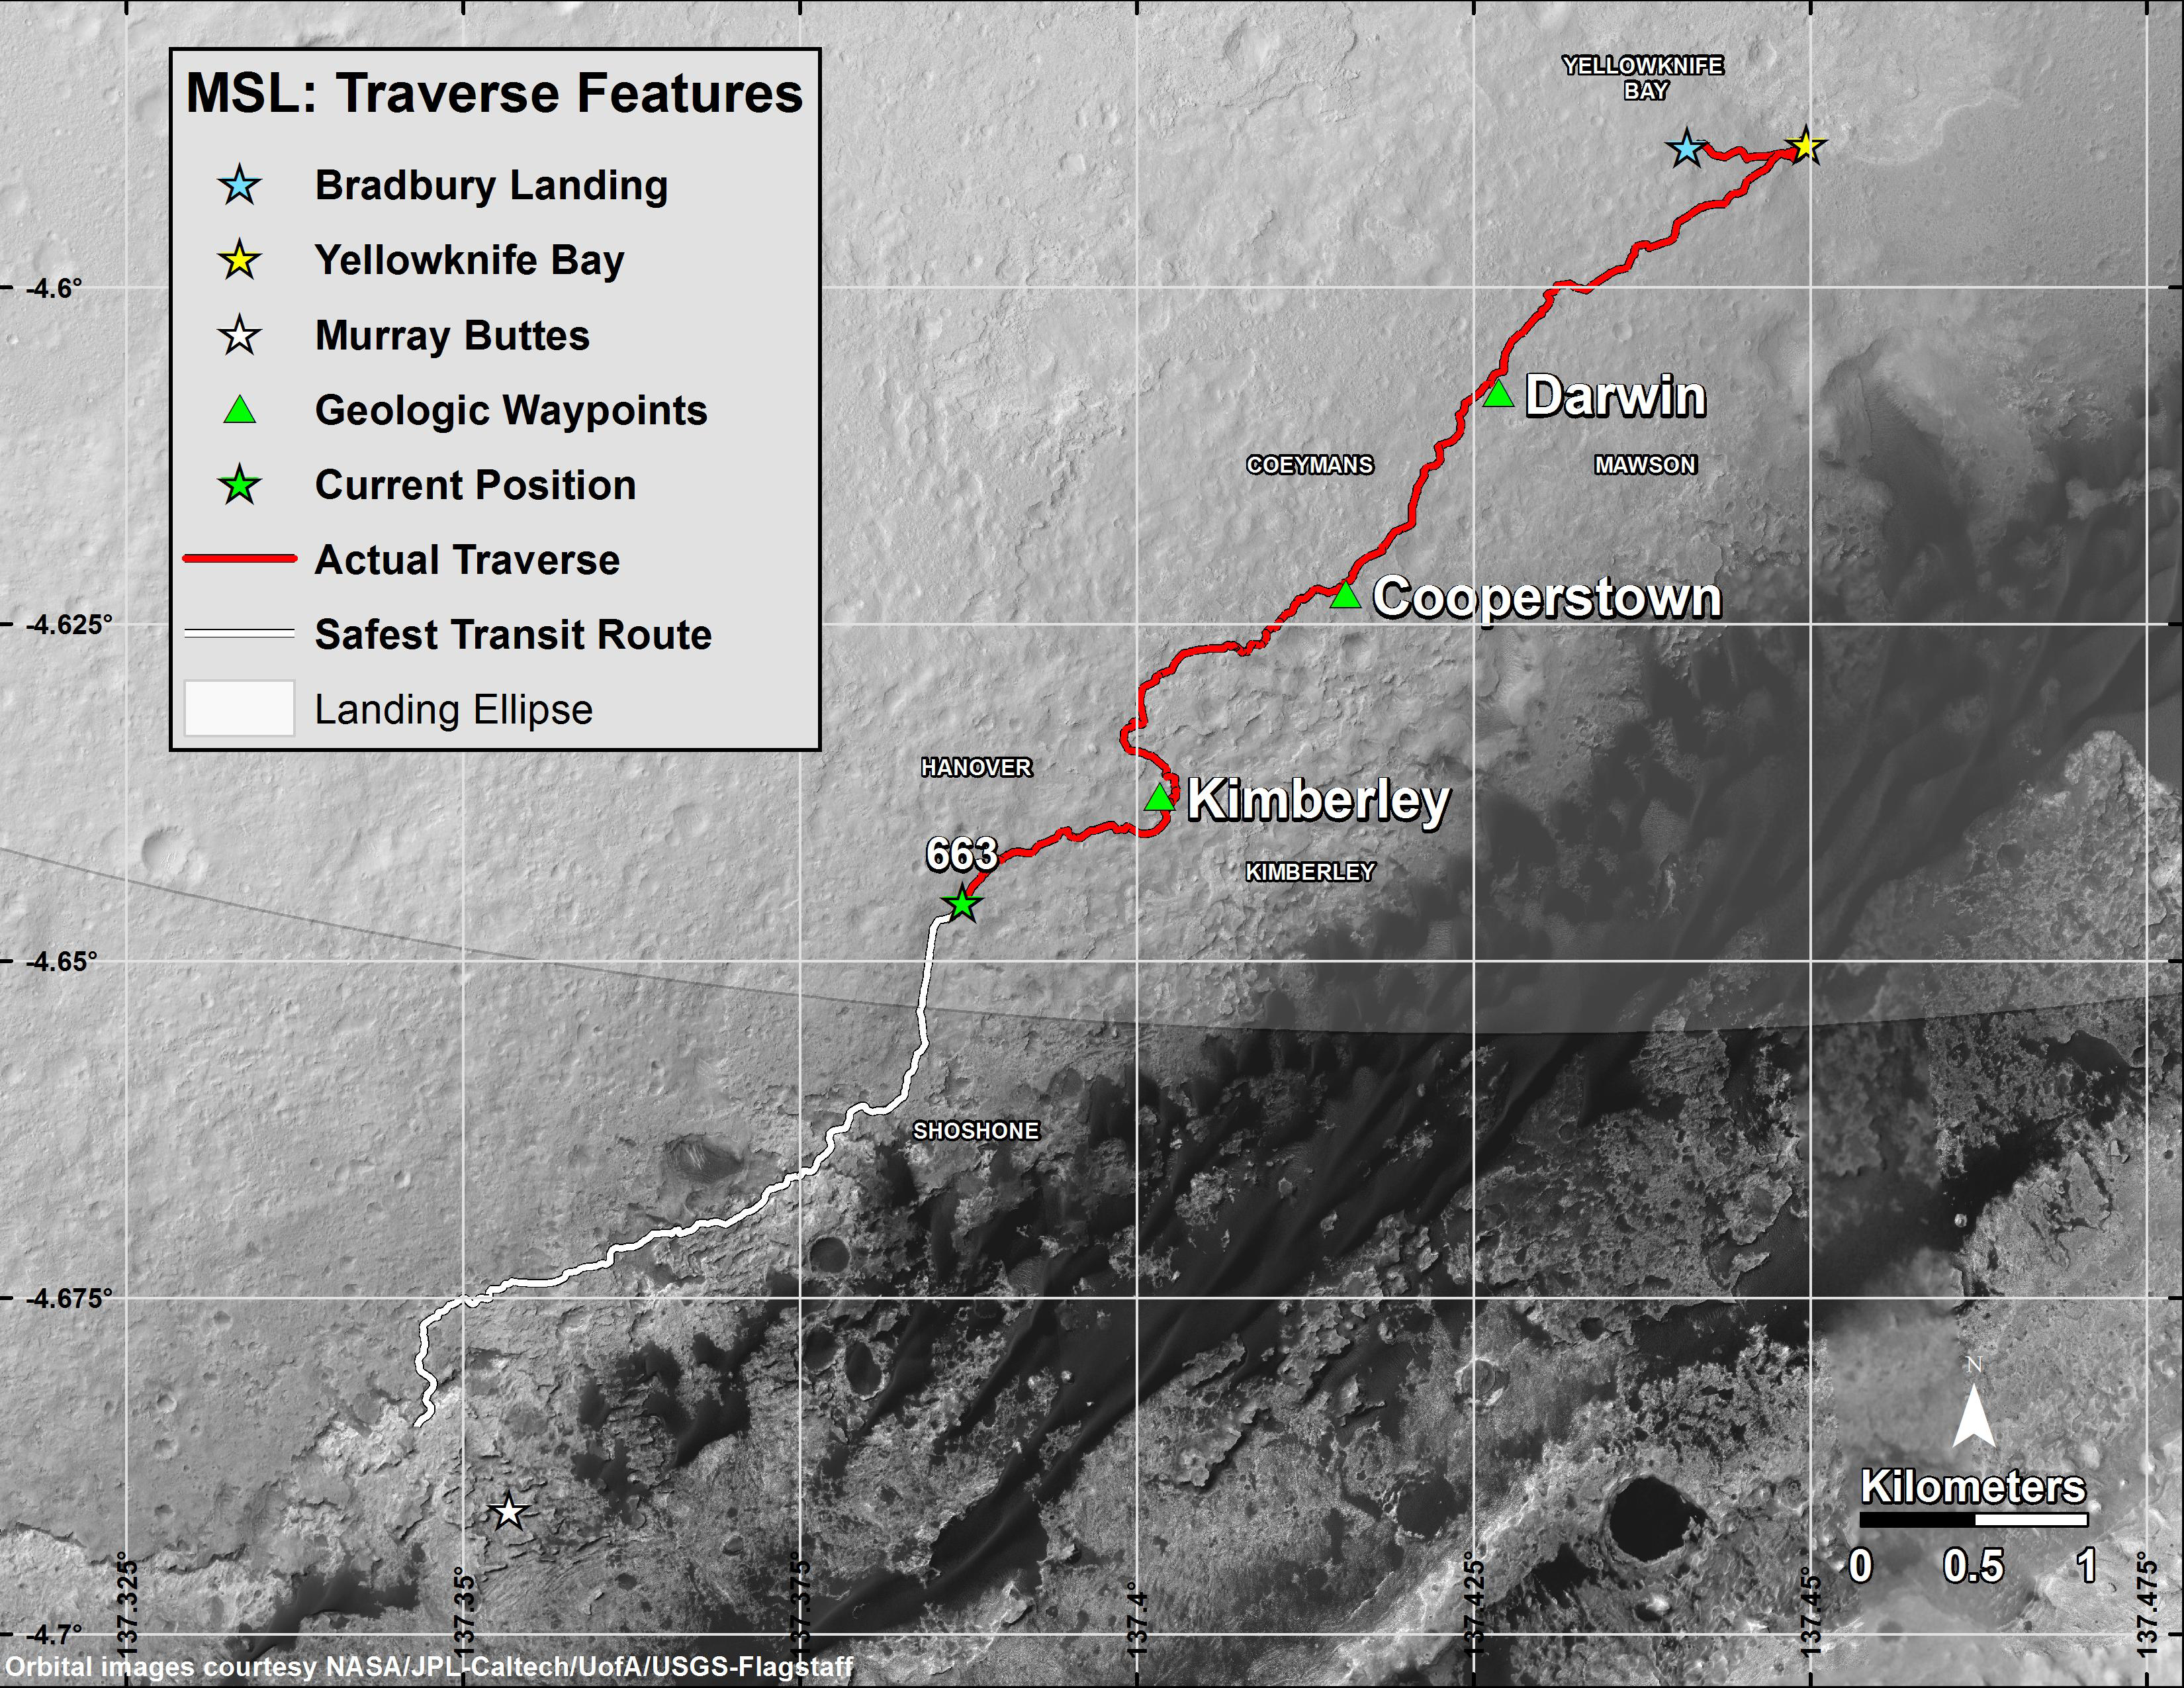

Curiosity Rover’s Traverse, First 663 Sols on Mars

This map shows in red the route driven by NASA’s Curiosity Mars rover from the “Bradbury Landing” location where it touched down in August 2012 (blue star at upper right) through the 663rd Martian day, or sol, of the rover’s work on Mars (June 18, 2014). The white line shows the planned route ahead to reach “Murray Buttes” (at white star), the chosen access point to destinations on Mount Sharp.

The rover will complete a mission goal of working for a full Martian year on Sol 669 (June 24, 2014). A Martian year is 687 Earth days.

Gridlines indicate quadrants charted before the rover’s landing for purposes of geological mapping of the landing region within Mars’ Gale Crater. The Sol 663 location is within the Hanover quadrant. Next on the rover’s route is the Shoshone quadrant.

The curved line cutting through the northern portion of the Shoshone quadrant is the edge of the mission’s target landing ellipse — the area within which engineers calculated the spacecraft would land. For a wider view that includes the entire ellipse, see PIA15687.

Curiosity departed a waypoint called “The Kimberley” on Sol 630 (May 15, 2014) and reached the Sol 663 (June 18, 2014) location by driving more than three-fourths of a mile (1.2 kilometers) in five weeks.

A major destination for the mission remains geological layering exposed on the lower slope of Mount Sharp, with “Murray Buttes” chosen as the entry point because of a gap there in a band of dark-toned dune fields edging the base of the mountain. The white line indicates a planned route to Murray Buttes chosen in spring 2014 as the safest path for the rover’s wheels. Embedded, sharp rocks on the route driven between the “Cooperstown” and “Kimberley” waypoints marked on the map caused the pace of wear and tear on the wheels to accelerate unexpectedly in late 2013. The white-line route avoids some stretches of similar terrain on a more northerly route previously planned for getting to Murray Buttes.

The base image for this map is from the High Resolution Imaging Science Experiment (HiRISE) camera on NASA’s Mars Reconnaissance Orbiter. North is up. The scale bar at lower right represents one kilometer (0.62 mile).

At Yellowknife Bay, the Mars Science Laboratory Project that built and operates Curiosity achieved its main science objective of determining whether Mars ever offered environmental conditions favorable for microbial life. Rock-powder samples drilled from two mudstone rocks there and analyzed onboard yielded evidence for an ancient lakebed with mild water, the chemical elements needed for life and a mineral source of energy used by some Earth microbes.

NASA’s Jet Propulsion Laboratory, a division of the California Institute of Technology, Pasadena, manages the Mars Science Laboratory Project and Mars Reconnaissance Orbiter Project for NASA’s Science Mission Directorate, Washington.

Credit: NASA/JPL-Caltech/Univ. of Arizona/USGS